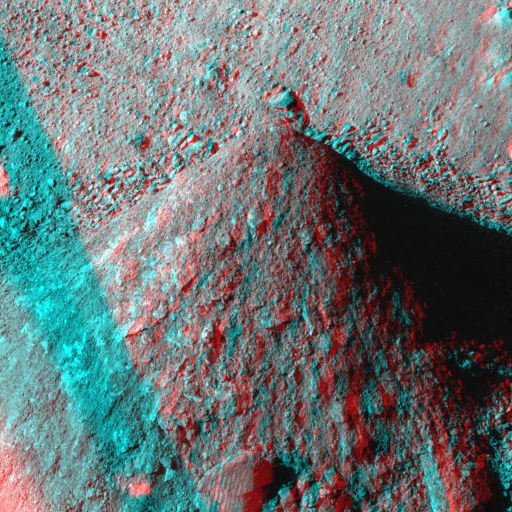

Picking up Clues from the Discard Pile (Stereo)

As NASA’s Phoenix Mars Lander excavates trenches, it also builds piles with most of the material scooped from the holes. The piles, like this one called “Caterpillar,” provide researchers some information about the soil.

On Aug. 24, 2008, during the late afternoon of the 88th Martian day after landing, Phoenix’s Surface Stereo Imager took separate exposures through its left eye and right eye that have been combined into this stereo view. The image appears three dimensional when seen through red-blue glasses.

This conical pile of soil is about 10 centimeters (4 inches) tall. The sources of material that the robotic arm has dropped onto the Caterpillar pile have included the “Dodo” and “”Upper Cupboard” trenches and, more recently, the deeper “Stone Soup” trench.

Observations of the pile provide information, such as the slope of the cone and the textures of the soil, that helps scientists understand properties of material excavated from the trenches.

For the Stone Soup trench in particular, which is about 18 centimeters (7 inches) deep, the bottom of the trench is in shadow and more difficult to observe than other trenches that Phoenix has dug. The Phoenix team obtained spectral clues about the composition of material from the bottom of Stone Soup by photographing Caterpillar through 15 different filters of the Surface Stereo Imager when the pile was covered in freshly excavated material from the trench.

The spectral observation did not produce any sign of water-ice, just typical soil for the site. However, the bigger clumps do show a platy texture that could be consistent with elevated concentration of salts in the soil from deep in Stone Soup. The team chose that location as the source for a soil sample to be analyzed in the lander’s wet chemistry laboratory, which can identify soluble salts in the soil.

The Phoenix Mission is led by the University of Arizona, Tucson, on behalf of NASA. Project management of the mission is by NASA’s Jet Propulsion Laboratory, Pasadena, Calif. Spacecraft development is by Lockheed Martin Space Systems, Denver.

Photojournal Note: As planned, the Phoenix lander, which landed May 25, 2008 23:53 UTC, ended communications in November 2008, about six months after landing, when its solar panels ceased operating in the dark Martian winter.

Credit: NASA/JPL-Caltech/University of Arizona/Texas A&M University